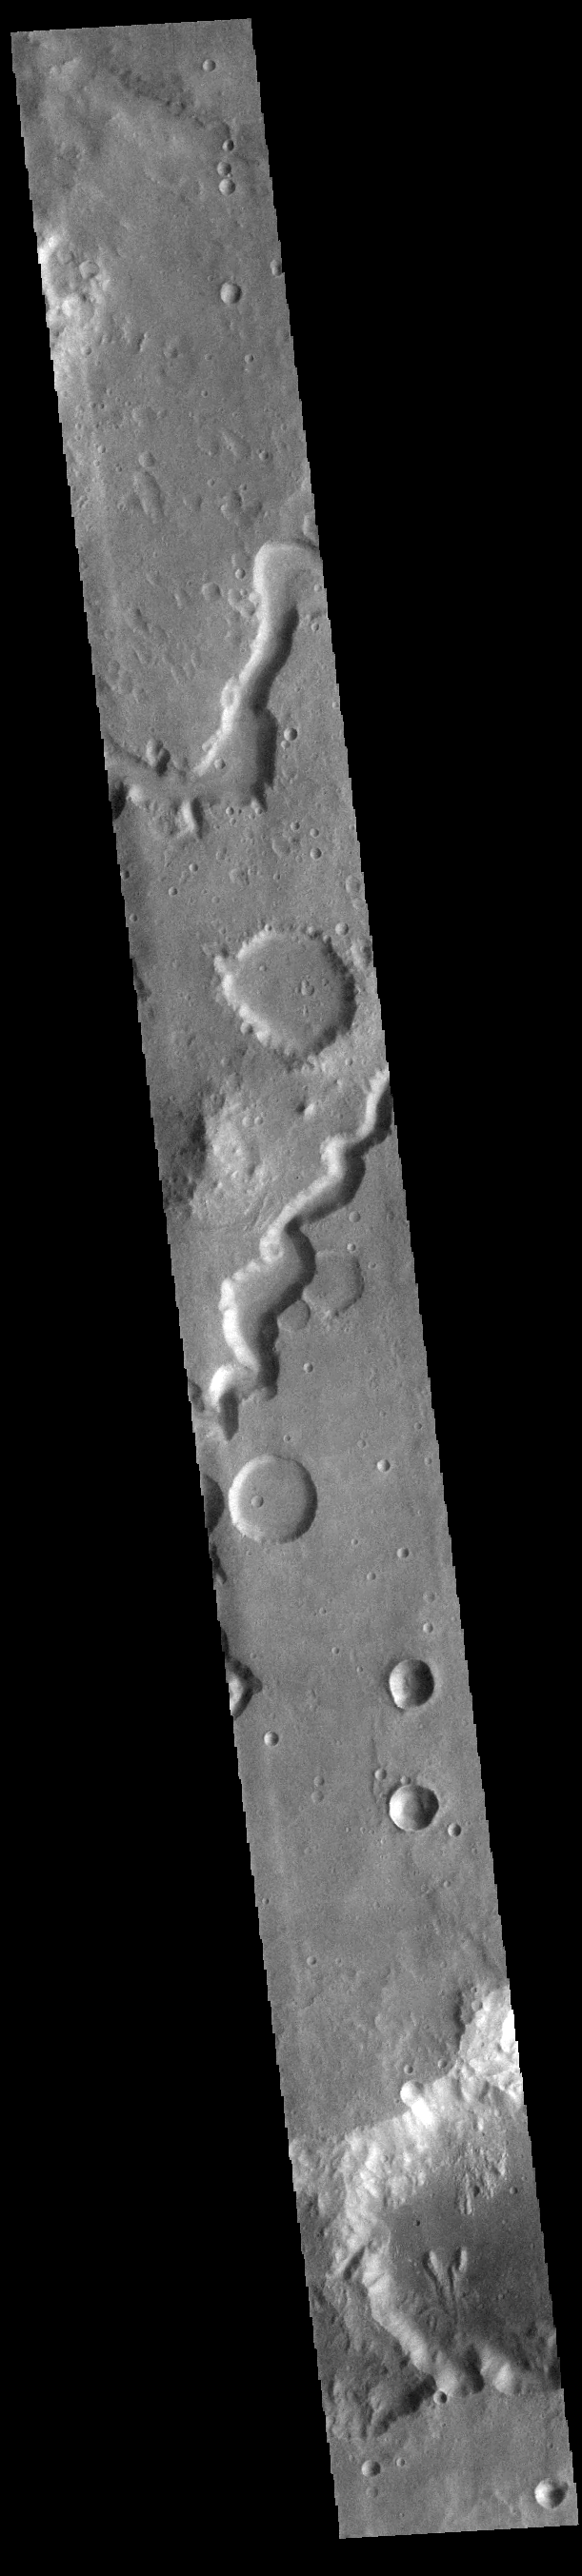

Nanedi Valles

This VIS image shows part of Nanedi Valles. Located In Xanthe Terra, the channel system is 508 km (315 miles) long. Nanedi Valles contains two large channels that join together as the elevation drops near Chryse Planitia. Both sections of channel are visible in this image.

Credit: NASA/JPL-Caltech/ASU